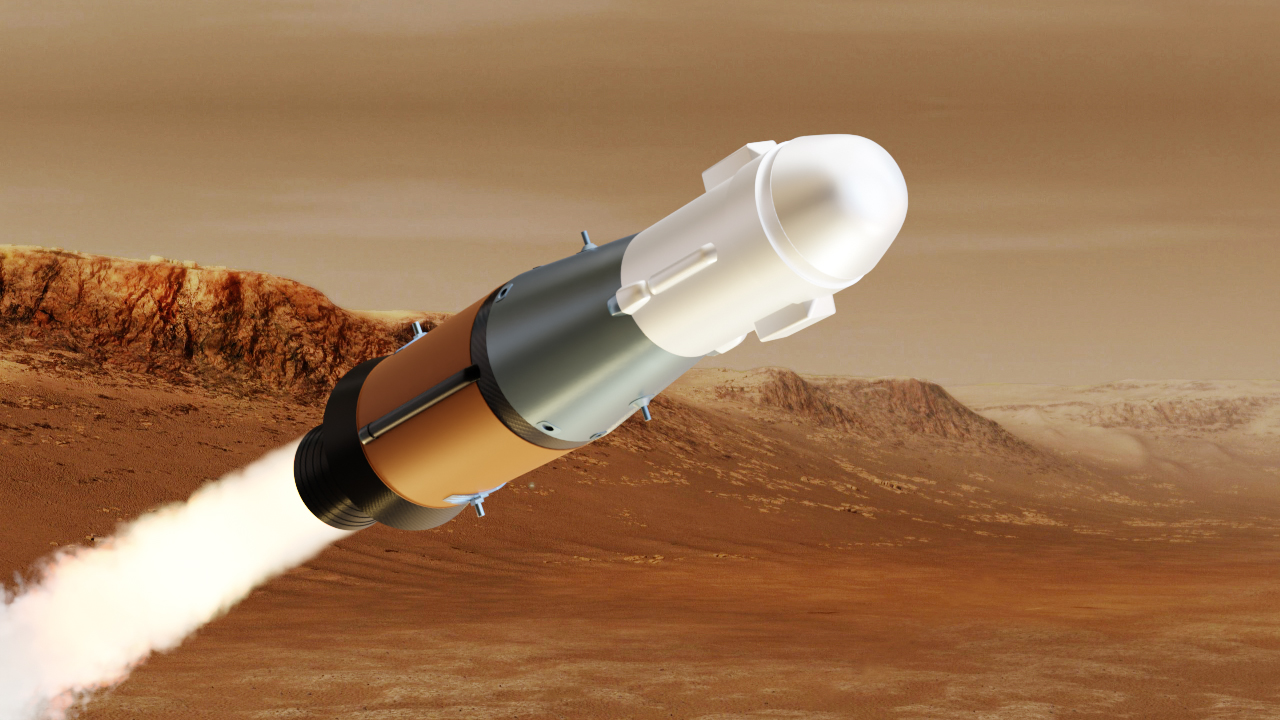

Mars Ascent Vehicle (Illustration)

This illustration shows NASA’s Mars Ascent Vehicle (MAV) in powered flight. The MAV will carry tubes containing Martian rock and soil samples into orbit around Mars, where ESA’s Earth Return Orbiter spacecraft will enclose them in a highly secure containment capsule and deliver them to Earth.

Credit: NASA